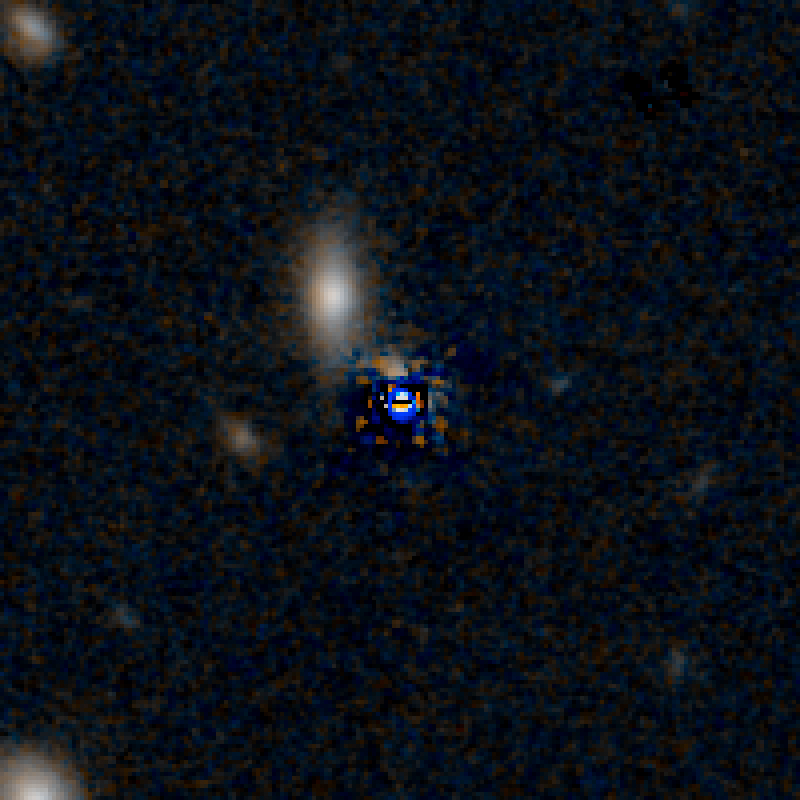

QSO F2M 0738 HST Image (Quasar Subtracted)

Object Name: F2M 0738
Object Description: Dust-Reddened Quasars
Instrument: HST/WFC3/IR
Filters: F105W (Y), and F160W (H)

This image is a composite of separate exposures acquired by the WFC3 instruments on the Hubble Space Telescope. Several filters were used to sample broad wavelength ranges. The color results from assigning different hues (colors) to each monochromatic (grayscale) image associated with an individual filter. In this case, the assigned colors are: Blue: F105W (Y) Orange: F160W (H)

Credit: NASA, ESA, and E. Glikman (Middlebury College, Vermont)